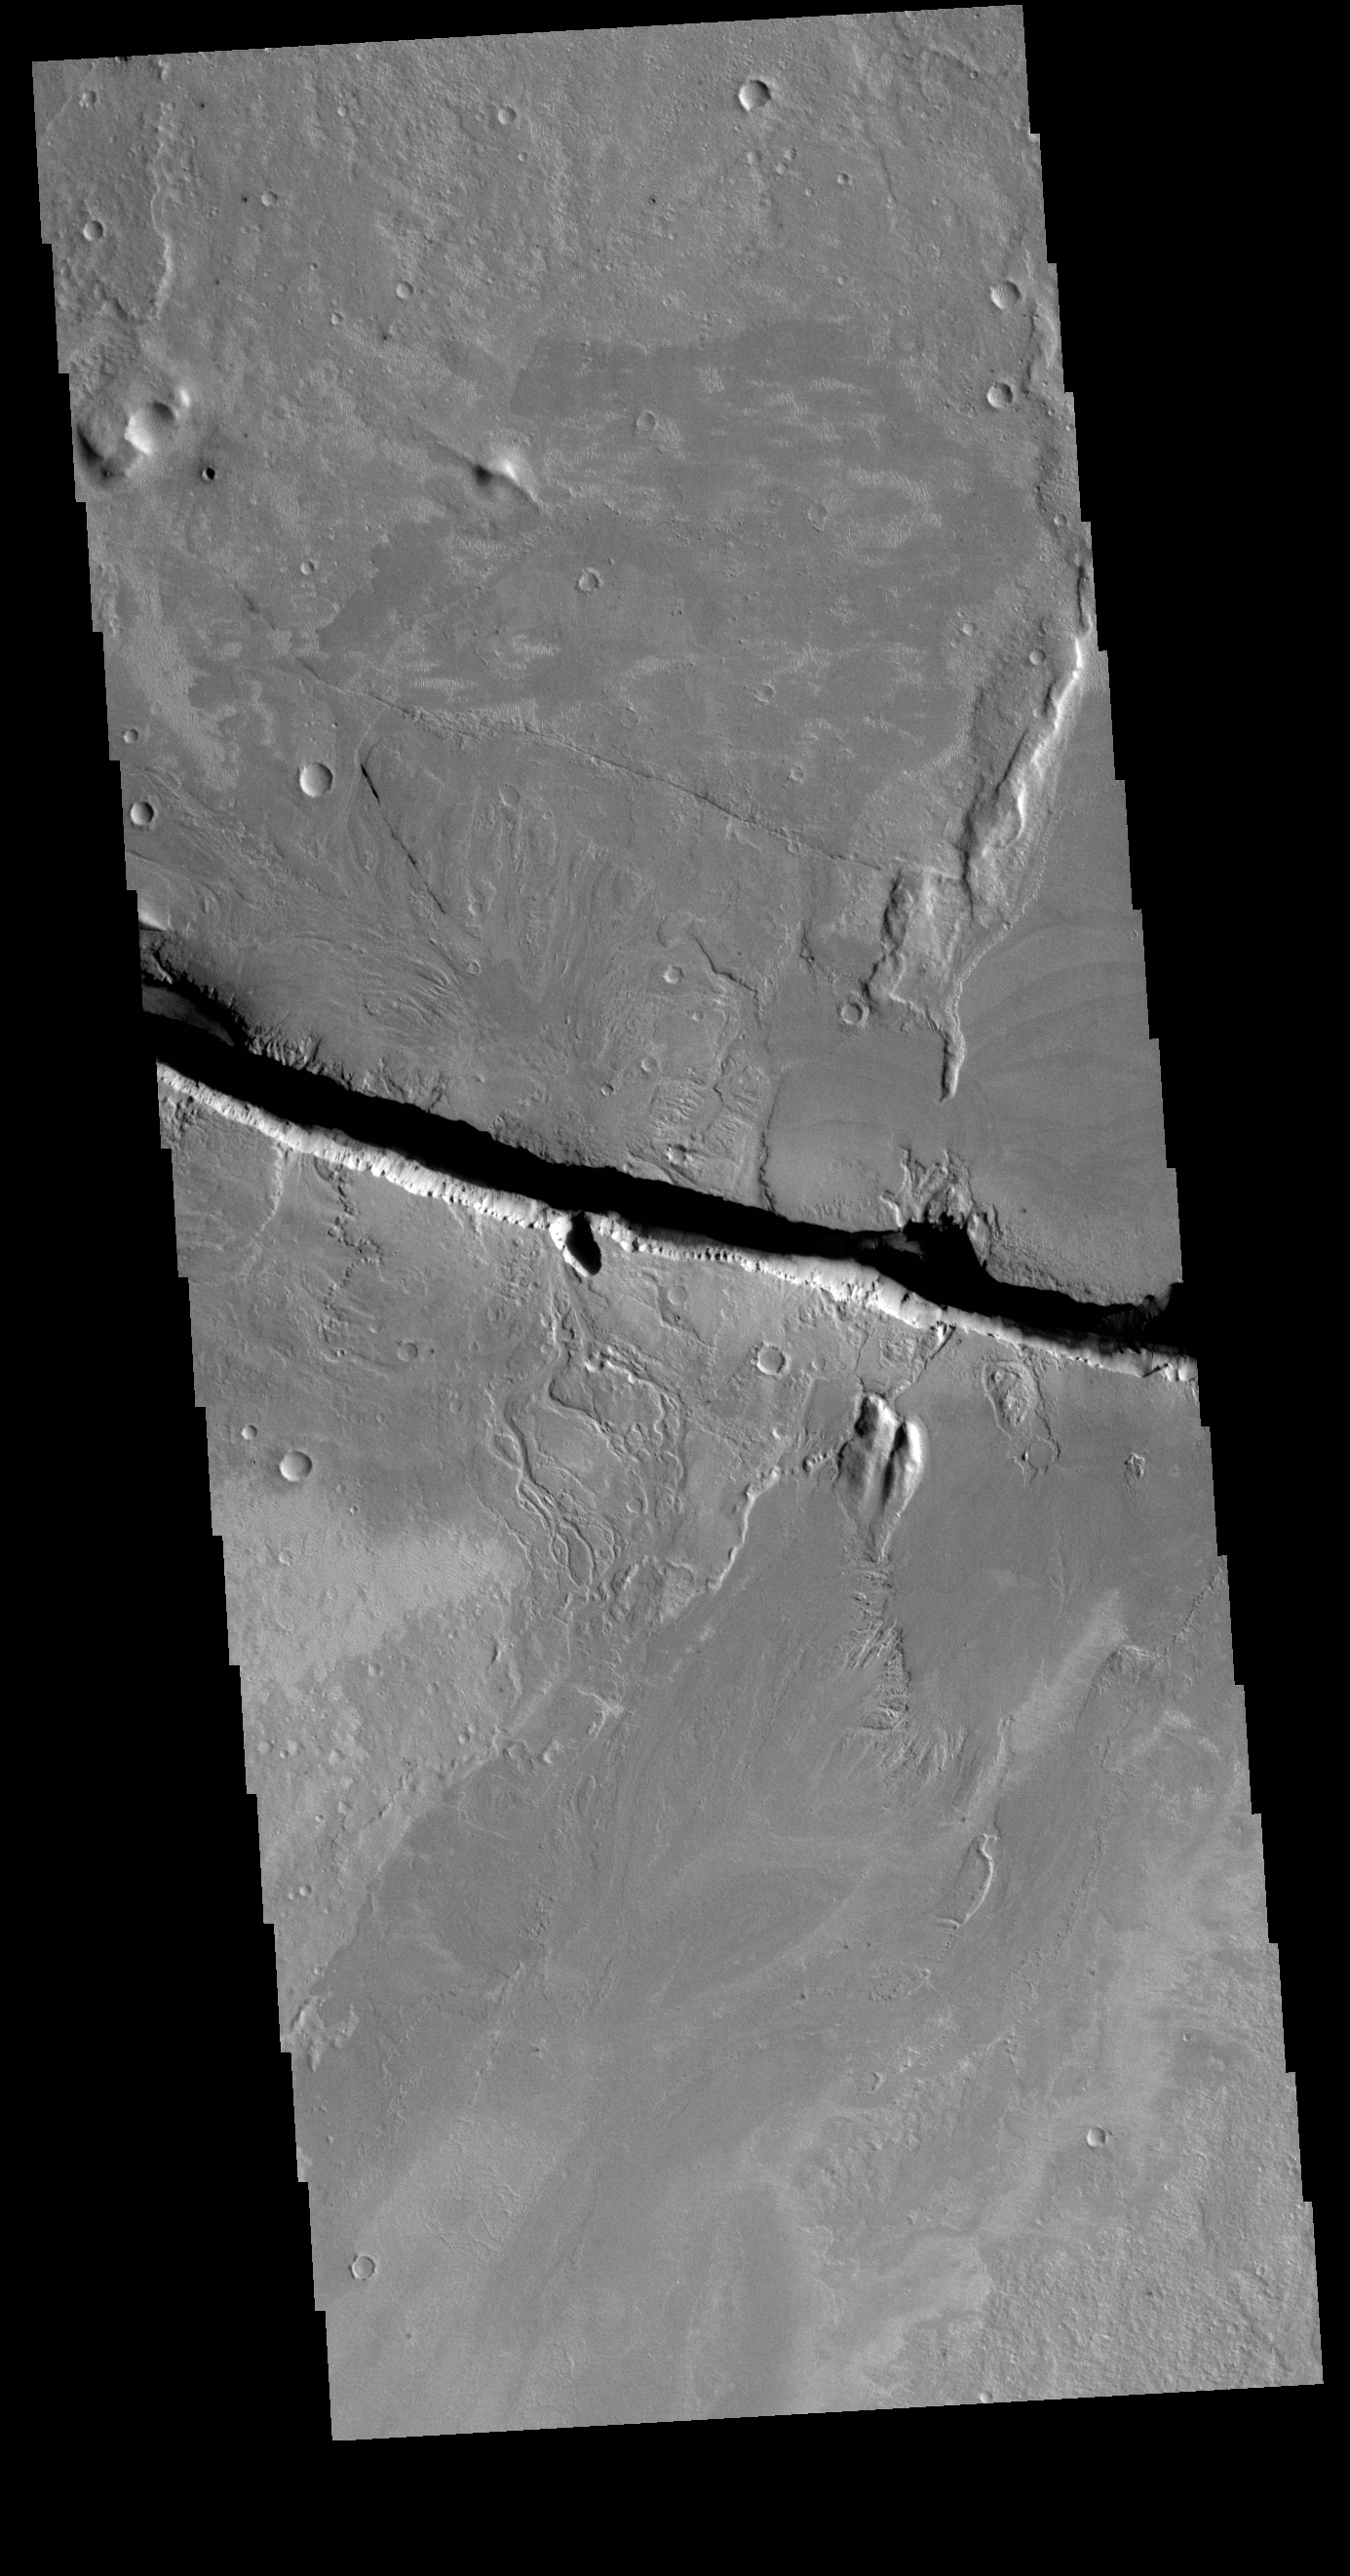

Cerberus Fossae

Today’s VIS image shows a section of Cerberus Fossae. Located southeast of the Elysium Planitia volcanic complex, the linear graben was created by tectonic forces related to the volcanic activity. The fossae cuts across features such as hills, indicating the relative youth of the tectonic activity. The fossae is also the source of several channels, some of which are visible on the bottom of the fossae.

Credit: NASA/JPL-Caltech/ASU